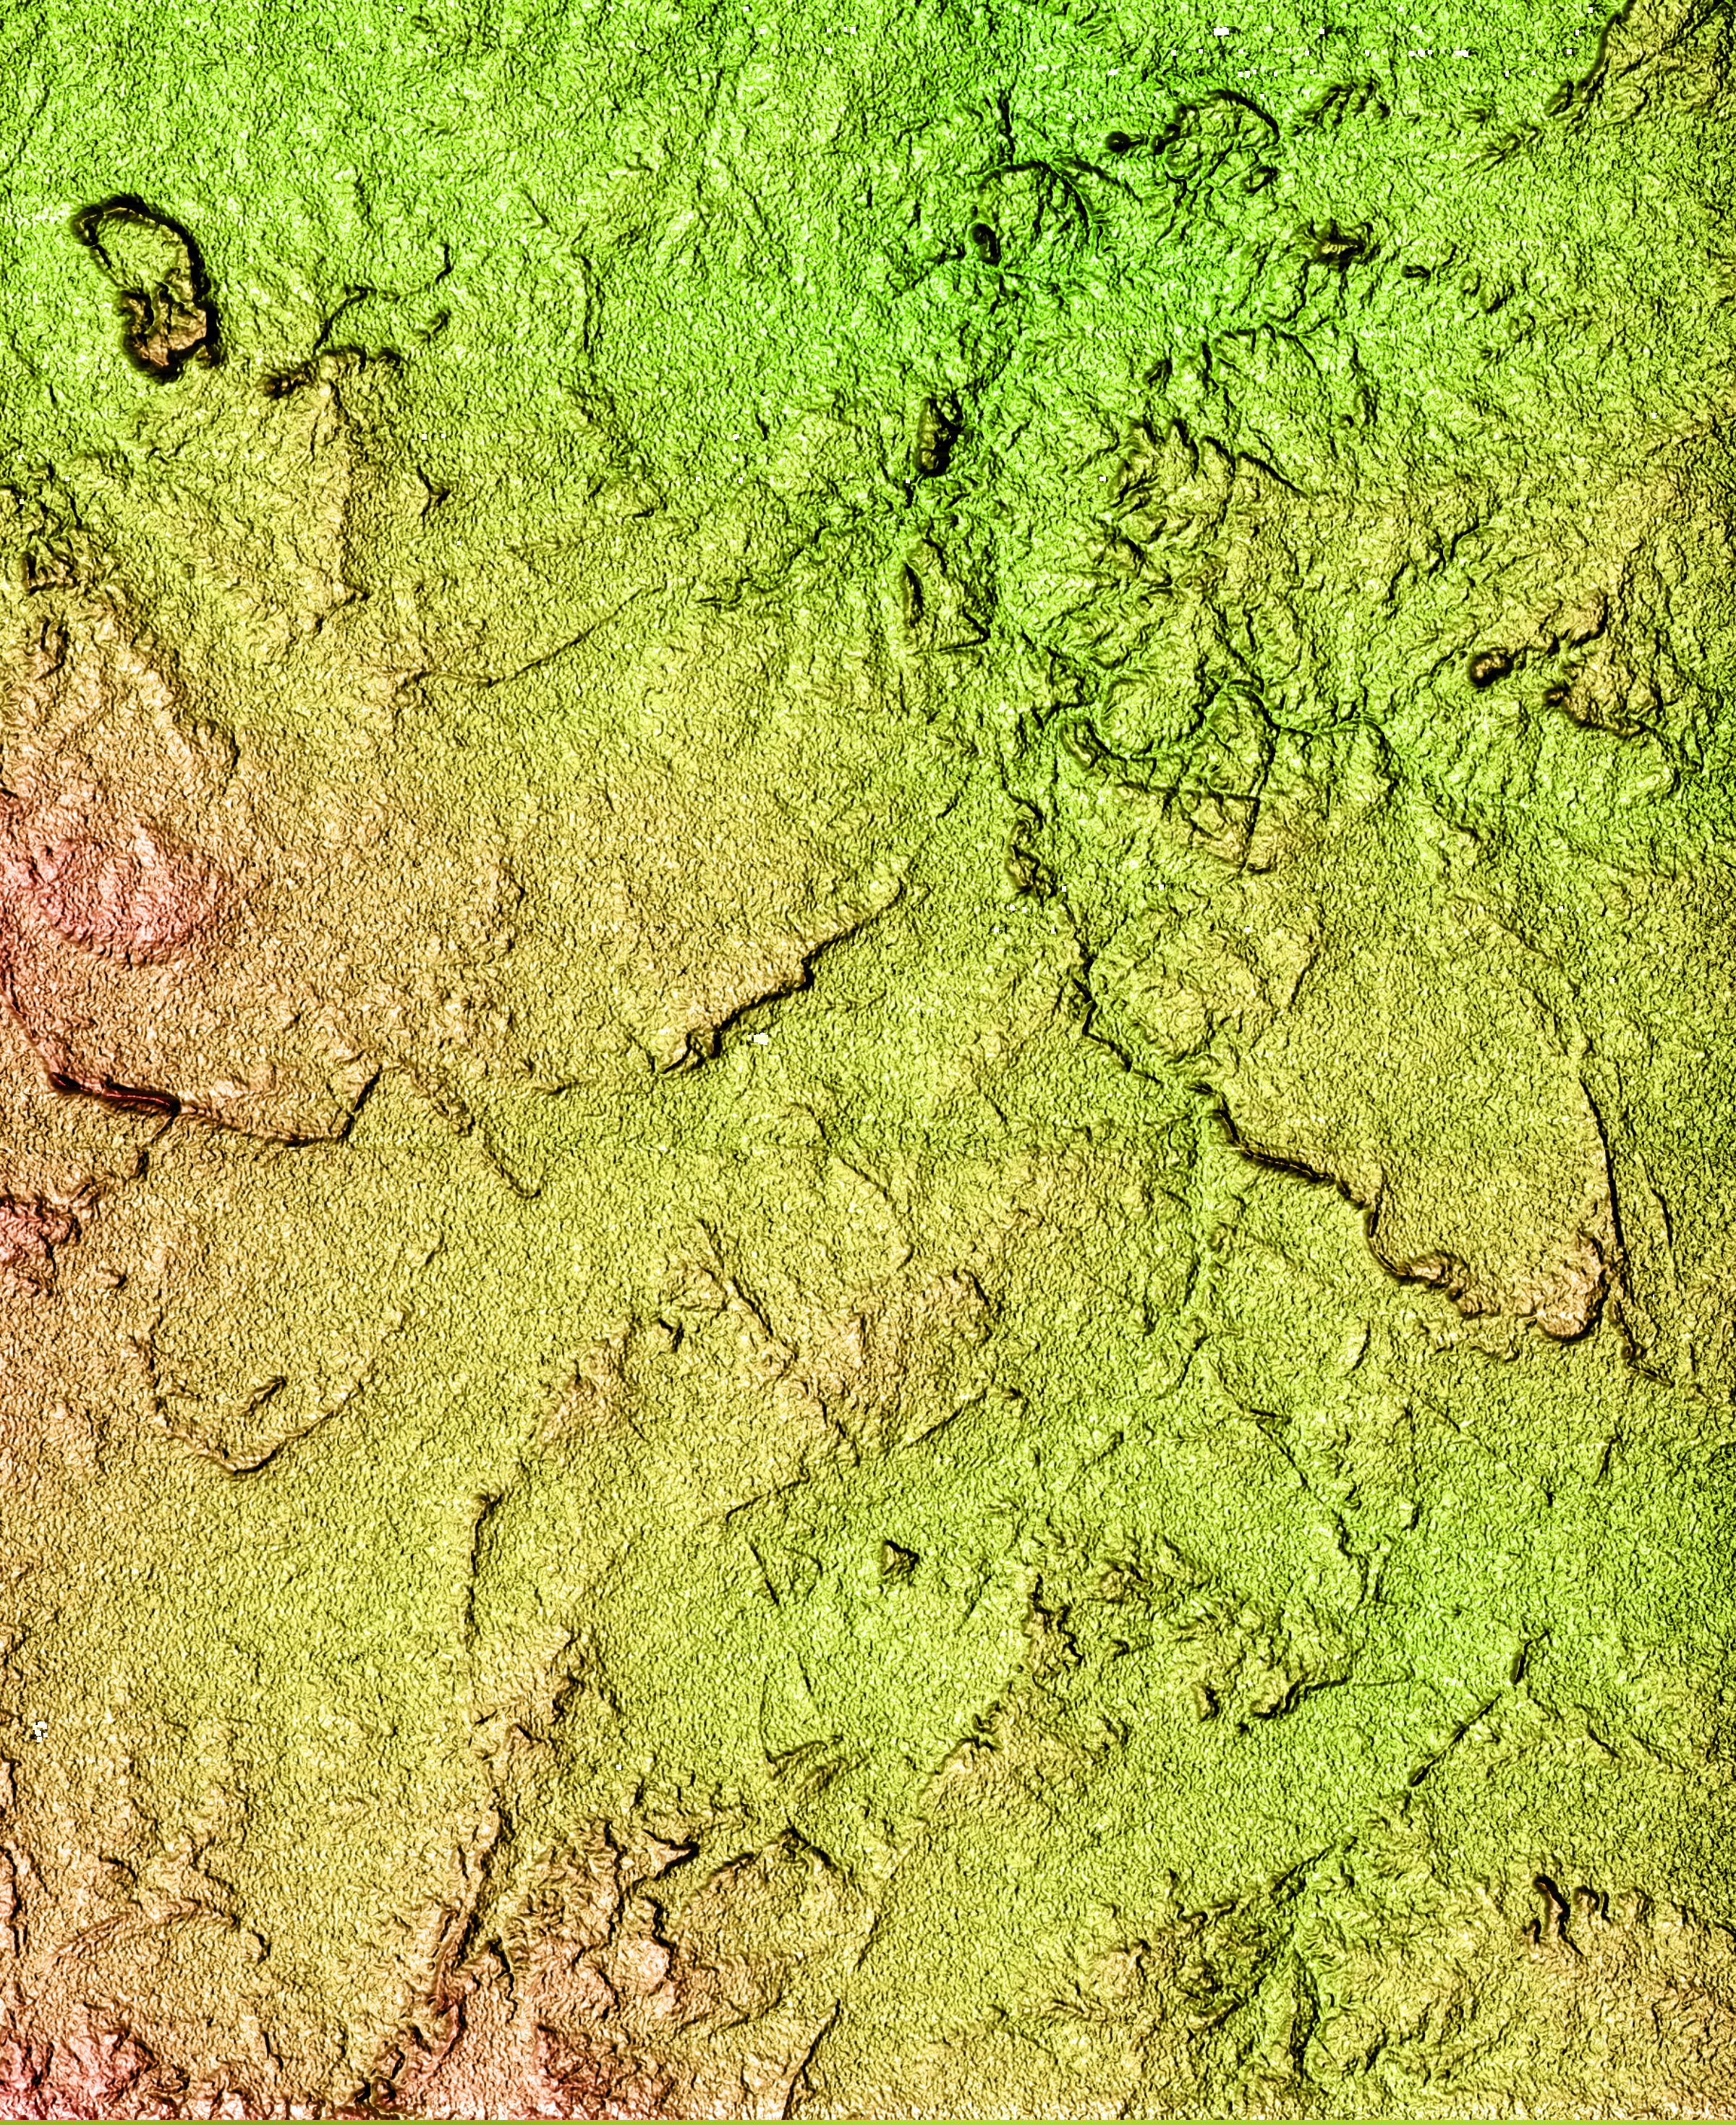

Shaded Relief of South Africa, Northern Cape Province

Located north of the Swartberg Mountains in South Africa’s Northern Cape Province, this topographic image shows a portion of the Great Karoo region. Karoo is an indigenous word for “dry thirst land.” The semi-arid area is known for its unique variety of flora and fauna. The topography of the area, with a total relief of 200 meters (650 feet), reveals much about the geologic history of the area. The linear features seen in the image are near-vertical walls of once-molten rock, or dikes, that have intruded the bedrock. The dikes are more resistant to weathering and, therefore, form the linear wall-like features seen in the image. In relatively flat arid areas such as this, small changes in the topography can have large impacts on the water resources and the local ecosystem. These data can be used by biologists to study the distribution and range of the different plants and animals. Geologists can also use the data to study the geologic history of this area in more detail.

This shaded relief image was generated using topographic data from the Shuttle Radar Topography Mission. A computer-generated artificial light source illuminates the elevation data to produce a pattern of light and shadows. Slopes facing the light appear bright, while those facing away are shaded. On flatter surfaces, the pattern of light and shadows can reveal subtle features in the terrain. Colors show the elevation as measured by SRTM. Colors range from green at the lowest elevations to reddish at the highest elevations. Shaded relief maps are commonly used in applications such as geologic mapping and land use planning.

The Shuttle Radar Topography Mission (SRTM), launched on February 11, 2000, uses the same radar instrument that comprised the Spaceborne Imaging Radar-C/X-Band Synthetic Aperture Radar (SIR-C/X-SAR) that flew twice on the Space Shuttle Endeavour in 1994. The mission is designed to collect three-dimensional measurements of the Earth’s surface. To collect the 3-D data, engineers added a 60-meter-long (200-foot) mast, an additional C-band imaging antenna and improved tracking and navigation devices. The mission is a cooperative project between the National Aeronautics and Space Administration (NASA), the National Imagery and Mapping Agency (NIMA) and the German (DLR) and Italian (ASI) space agencies. It is managed by NASA’s Jet Propulsion Laboratory, Pasadena, CA, for NASA’s Earth Science Enterprise, Washington, DC.

Credit: NASA/JPL